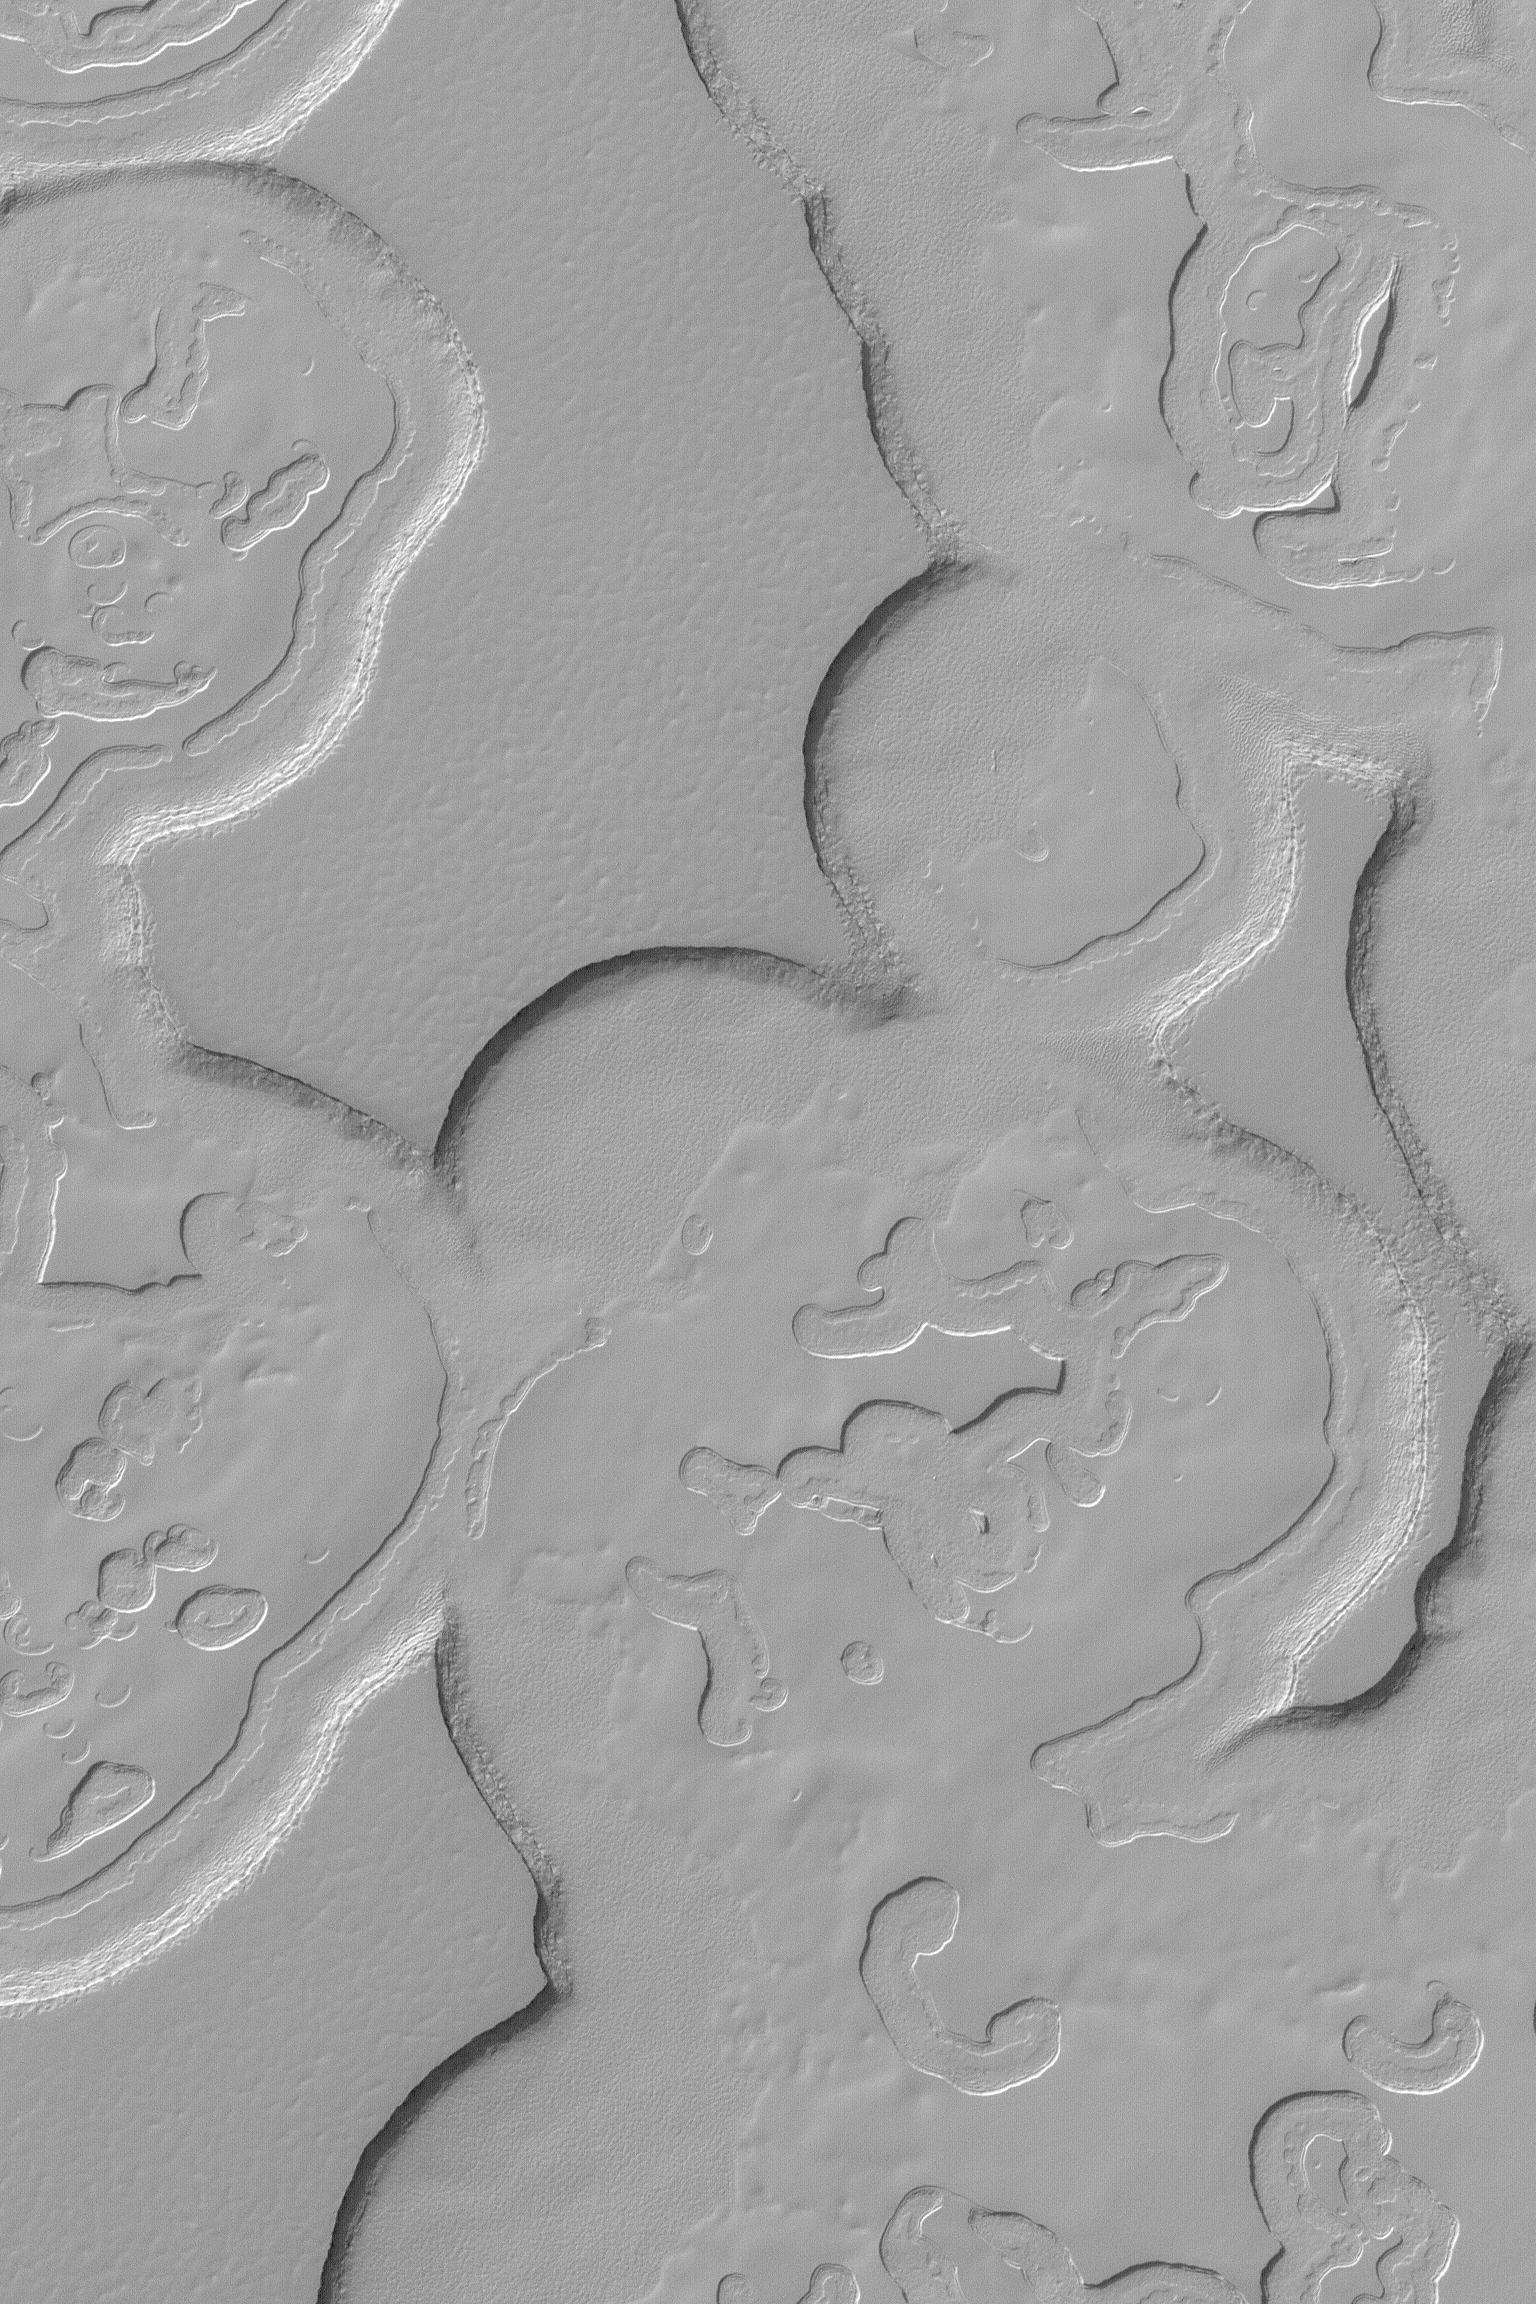

Pits and Layers

MGS MOC Release No. MOC2-497, 28 September 2003

This Mars Global Surveyor (MGS) Mars Orbiter Camera (MOC) image shows some of the scarps, mesas, and circular depressions of the south polar residual cap. These landforms are created in material consisting largely of frozen carbon dioxide. Each layer is a record of a past, colder martian climate. This August 2003 picture is located near 86.9°S, 342.8°W, and covers an area 3 km (1.9 mi) across. The scene is illuminated by sunlight from the upper left.

Credit: NASA/JPL/Malin Space Science Systems